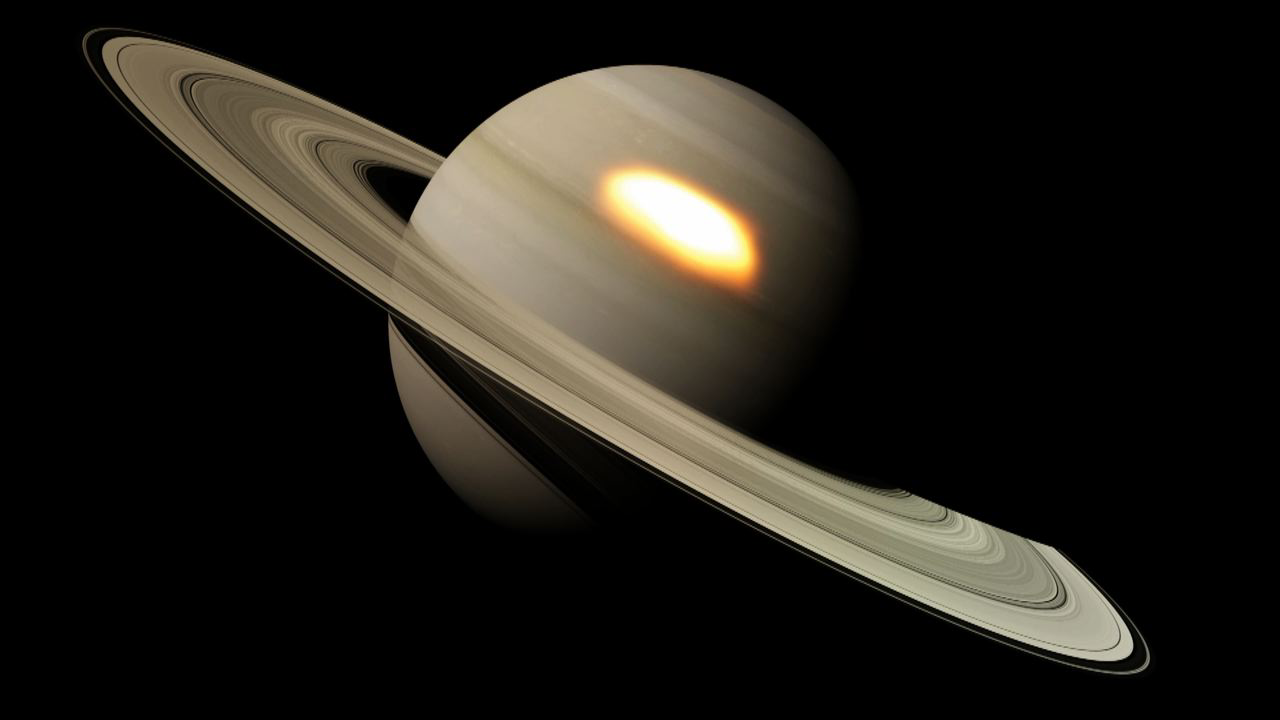

Infrared Hotspots in a Monster Saturn Storm

This animation shows “beacons” of hot air seen in the infrared that appeared during a great springtime storm on Saturn from January 2011 to March 2012. These infrared hotspots in Saturn’s northern hemisphere are shown in a side view and a top view of Saturn.

As clouds broke out in Saturn’s stormy troposphere (true pattern not represented here), waves of heat travelled hundreds of miles (kilometers) upwards, depositing their energy as two vast “beacons” of hot air in the stratosphere. Both hotspots traveled in a westerly direction around the planet, but the larger of the two traveled much faster, lapping the smaller one before they merged to create an enormous vortex that for a brief period exceeded even the size of Jupiter’s famous Great Red Spot. The giant vortex was visible only to infrared cameras, and persisted long after the clouds from the storm had faded away. The beacon complete a circuit around the planet once every 120 days and is expected to dissipate by the end of 2013.

The animation was created by the European Space Agency.

Credit: NASA/JPL-Caltech/GSFC/SSI/ESO/IRTF/ESA